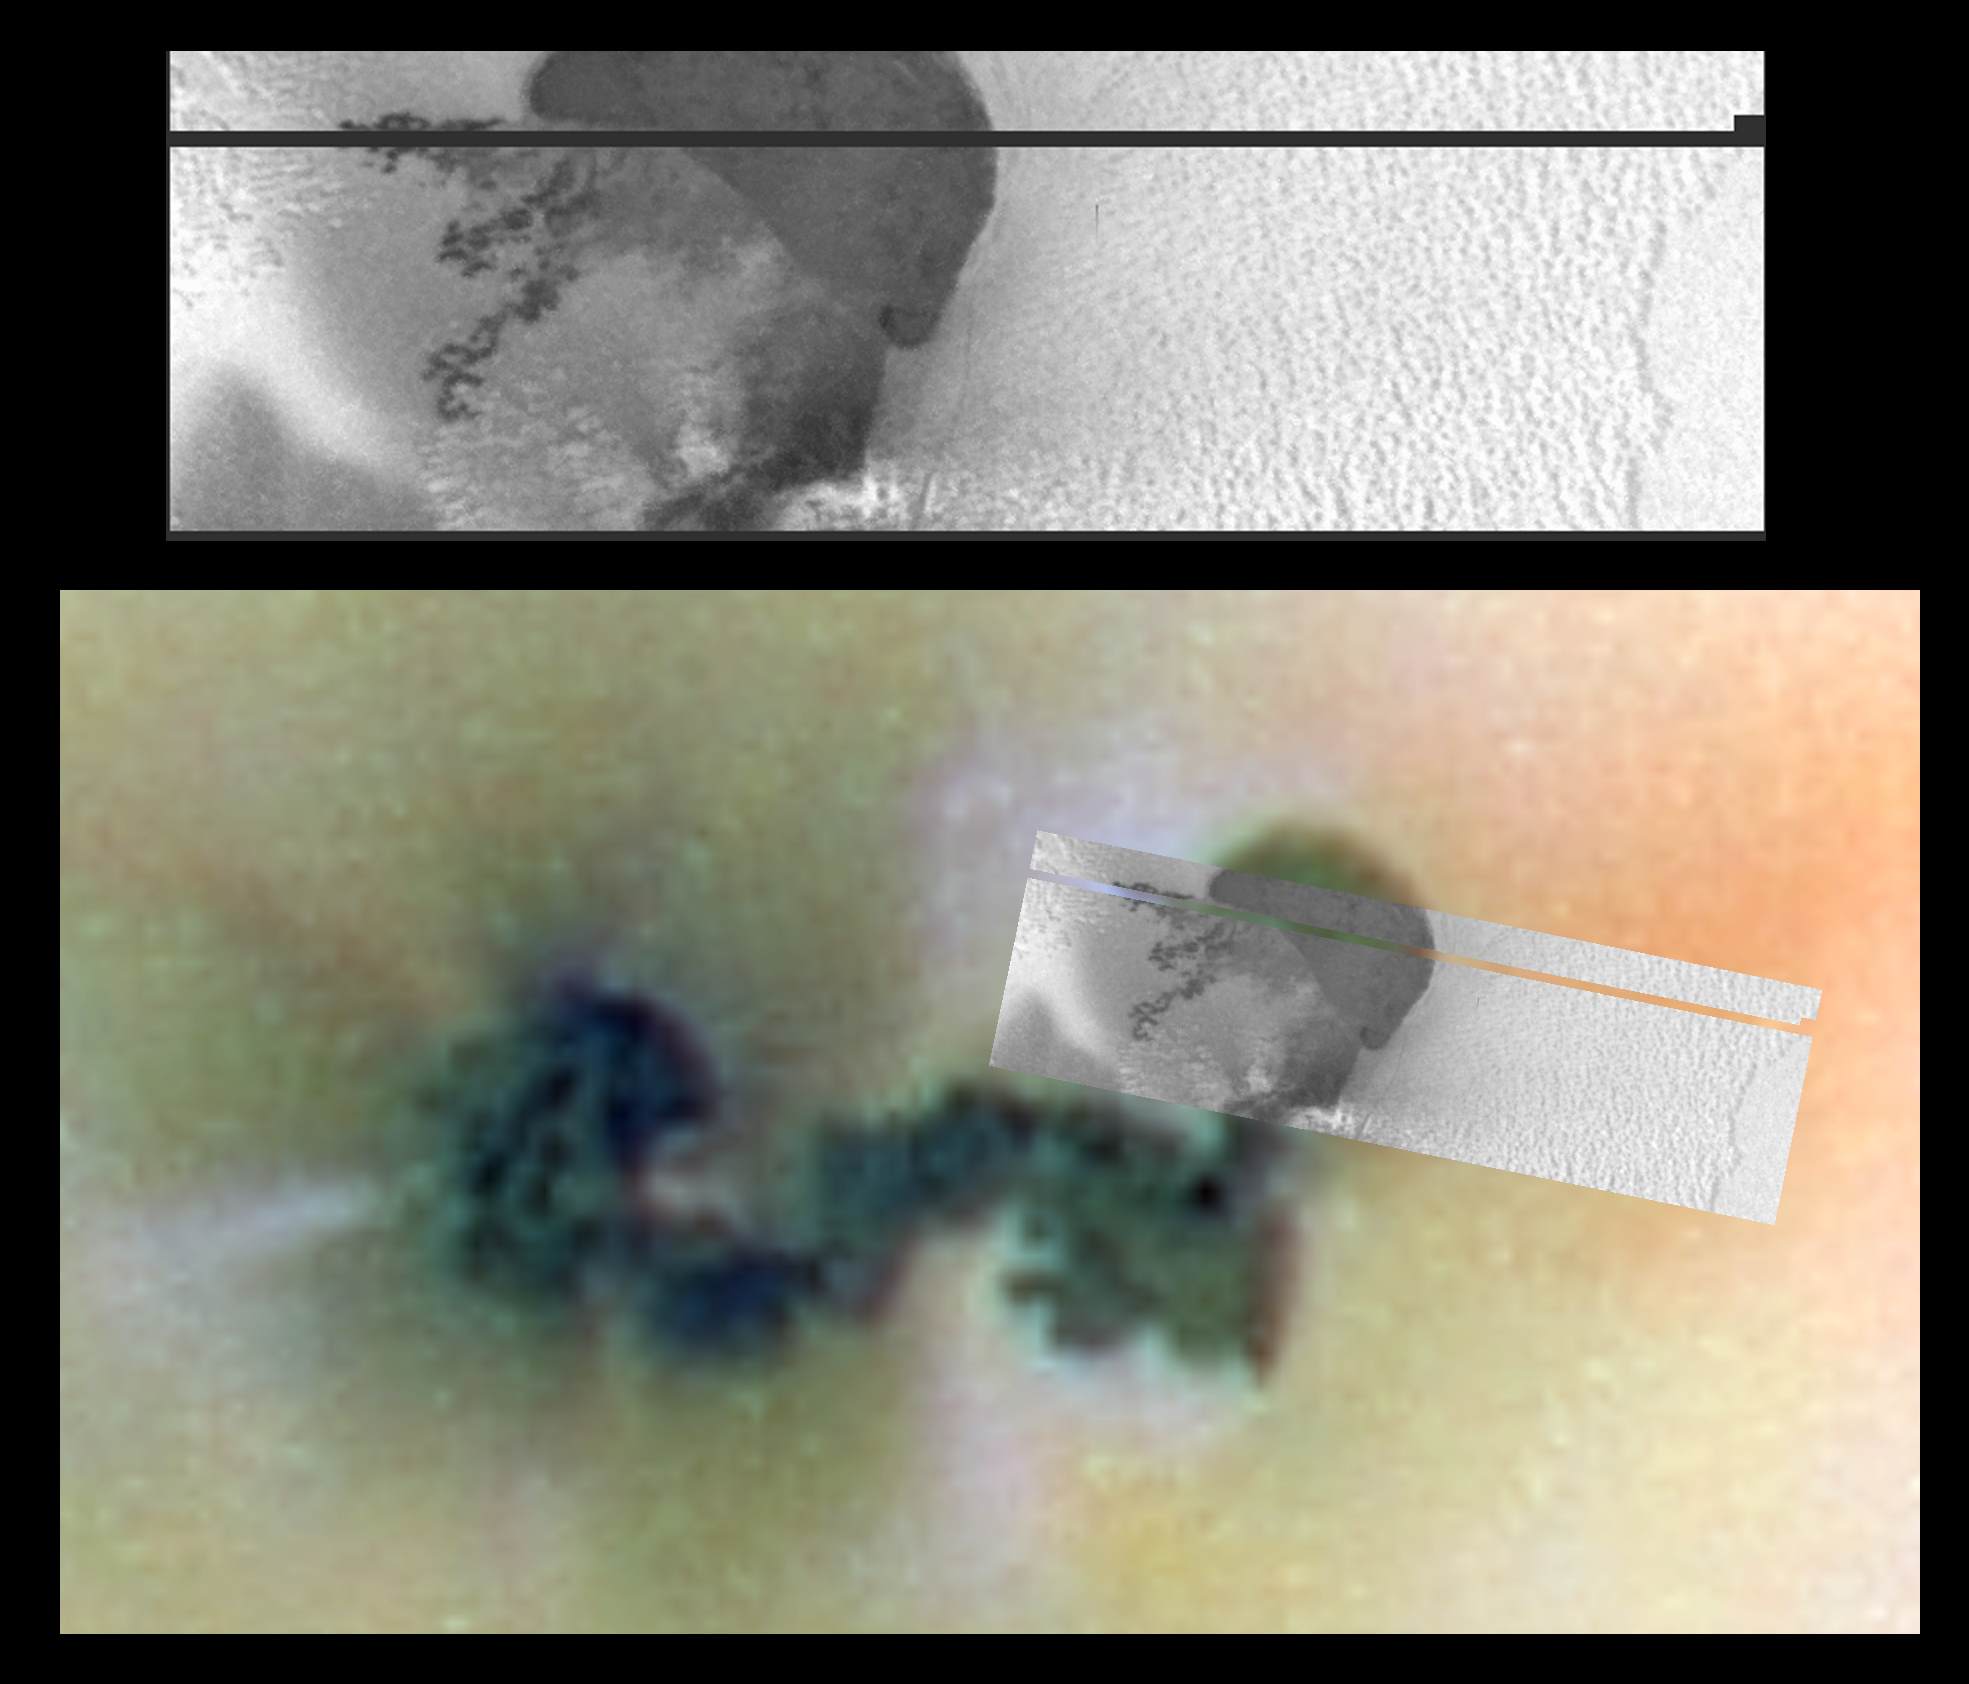

Galileo Discovers Caldera at Prometheus Volcano, Io

This is a high-resolution image of part of Prometheus, an active volcano on Jupiter’s volcanic moon Io. The image was taken by NASA’s Galileo spacecraft on October 10, 1999, during its close flyby of Io. It shows a volcanic caldera, a large depression formed by the collapse of the ground after a volcanic eruption. Some terrestrial examples of calderas can be found in Hawaii. This image also shows dark lava flows and a strange, lumpy surface covered with sulfur-rich snow. The new image is shown over an earlier, color view.

In earlier, lower resolution images, it appeared that all the dark material at Prometheus comprised a single, long lava flow. The new [sic] image shows for the first time that the northeastern end of this dark feature is actually a lava-filled caldera 28 kilometers (17 miles) long and 14 kilometers (9 miles) wide. The underground source of the Prometheus lava is probably beneath this newly [sic] discovered caldera.

The lava flows that spill over the west rim of the newly discovered caldera clearly indicate that, at some point in time, the entire caldera was filled with lava. It is not clear whether the lava to the south of the caldera originally erupted within the caldera and flowed out, or if it erupted from a vent in the south and then flowed north into the caldera.

Galileo scientists are intrigued also by the snowfield containing hummocks, seen to the east of the Prometheus caldera. They are currently examining a number of alternative models for their formation. One idea is that the hummocks, or routed knolls, are the results of the supersonic blasts from Io’s volcanoes plastering material onto one side of pre-existing lumps on the ground.

The black and white, high-resolution image was taken with a filter that let in only a part of the infrared spectrum close to the visible wavelengths. The “color” of materials in the infrared is an important tool in determining the chemical composition of planetary surfaces. North is to the top of the picture and the sun illuminates the surface from almost behind the spacecraft. The resolution is 120 meters (400 feet) per pixel element. This resolution is more than 10 times better than the previous best view of this region. The image covers an area about 96 kilometers (60 miles) wide and 29 kilometers (18 miles) high. It was taken at a distance of 12,000 kilometers (7,500 miles) from Io by the camera onboard Galileo.

The Jet Propulsion Laboratory, Pasadena, CA manages the Galileo mission for NASA’s Office of Space Science, Washington, DC.

Credit: NASA/JPL/University of Arizona